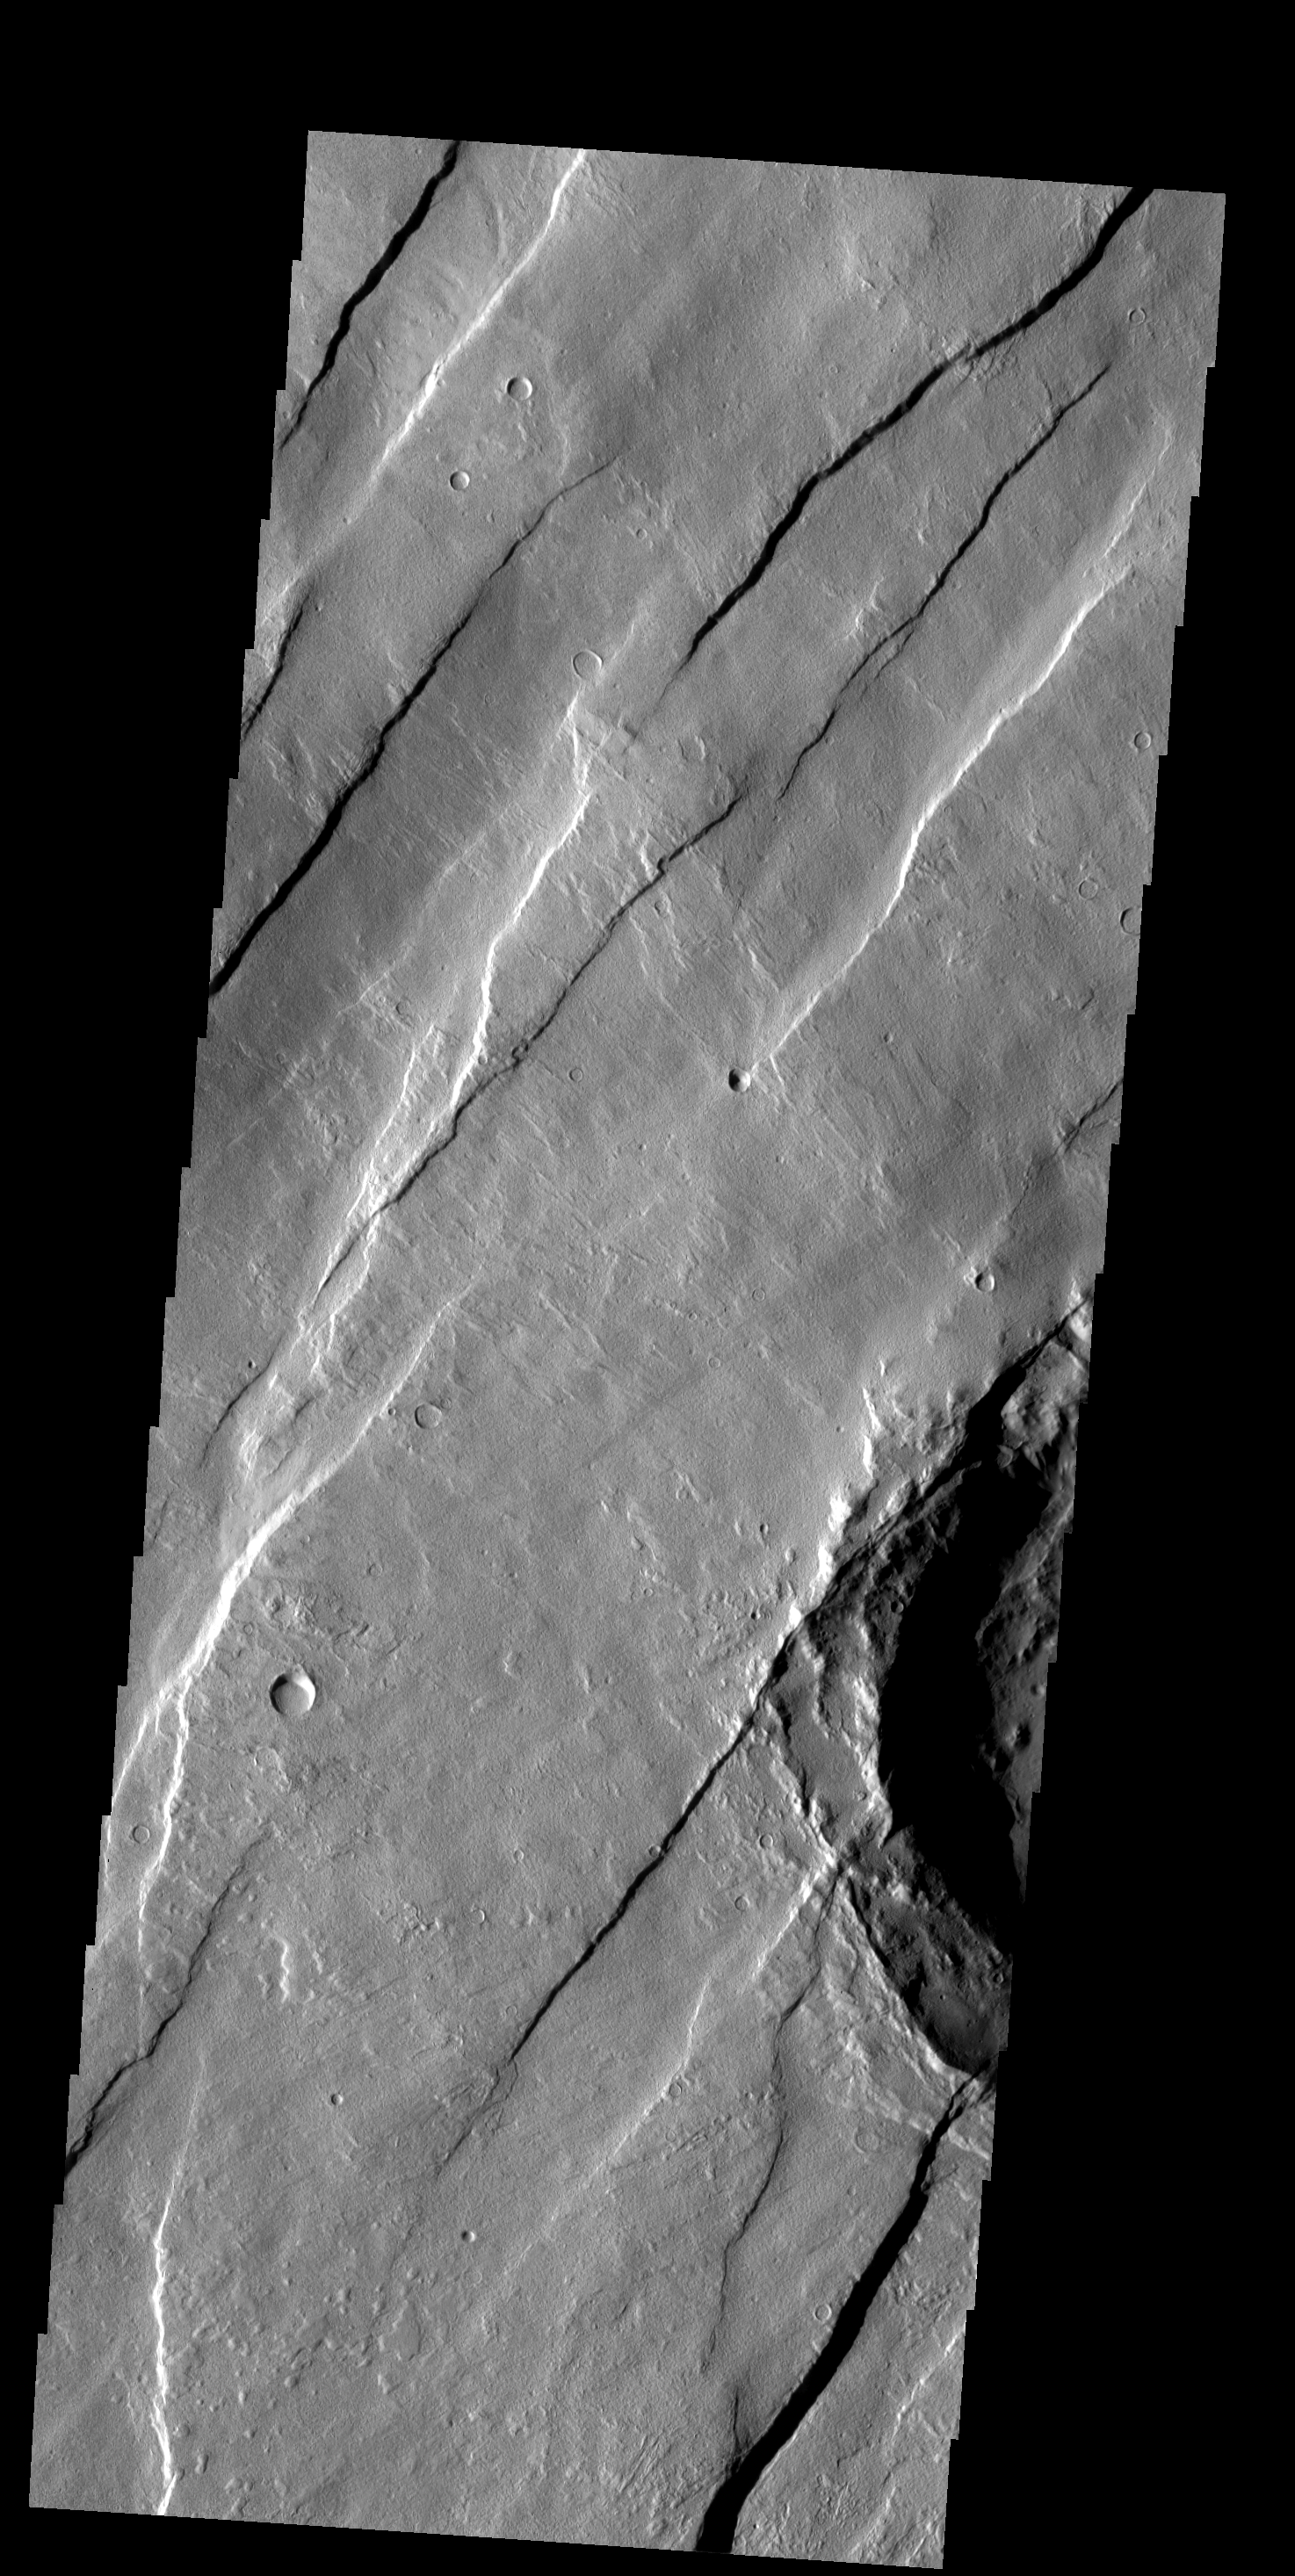

Graben

Paired fractures with a downdropped block between them are termed graben. Graben are common on Alba Patera, where this image is located.

Image information: VIS instrument. Latitude 43.7N, Longitude 245.8E. 19 meter/pixel resolution.

Please see the THEMIS Data Citation Note for details on crediting THEMIS images.

Note: this THEMIS visual image has not been radiometrically nor geometrically calibrated for this preliminary release. An empirical correction has been performed to remove instrumental effects. A linear shift has been applied in the cross-track and down-track direction to approximate spacecraft and planetary motion. Fully calibrated and geometrically projected images will be released through the Planetary Data System in accordance with Project policies at a later time.

NASA’s Jet Propulsion Laboratory manages the 2001 Mars Odyssey mission for NASA’s Office of Space Science, Washington, D.C. The Thermal Emission Imaging System (THEMIS) was developed by Arizona State University, Tempe, in collaboration with Raytheon Santa Barbara Remote Sensing. The THEMIS investigation is led by Dr. Philip Christensen at Arizona State University. Lockheed Martin Astronautics, Denver, is the prime contractor for the Odyssey project, and developed and built the orbiter. Mission operations are conducted jointly from Lockheed Martin and from JPL, a division of the California Institute of Technology in Pasadena.

Credit: NASA/JPL/ASU